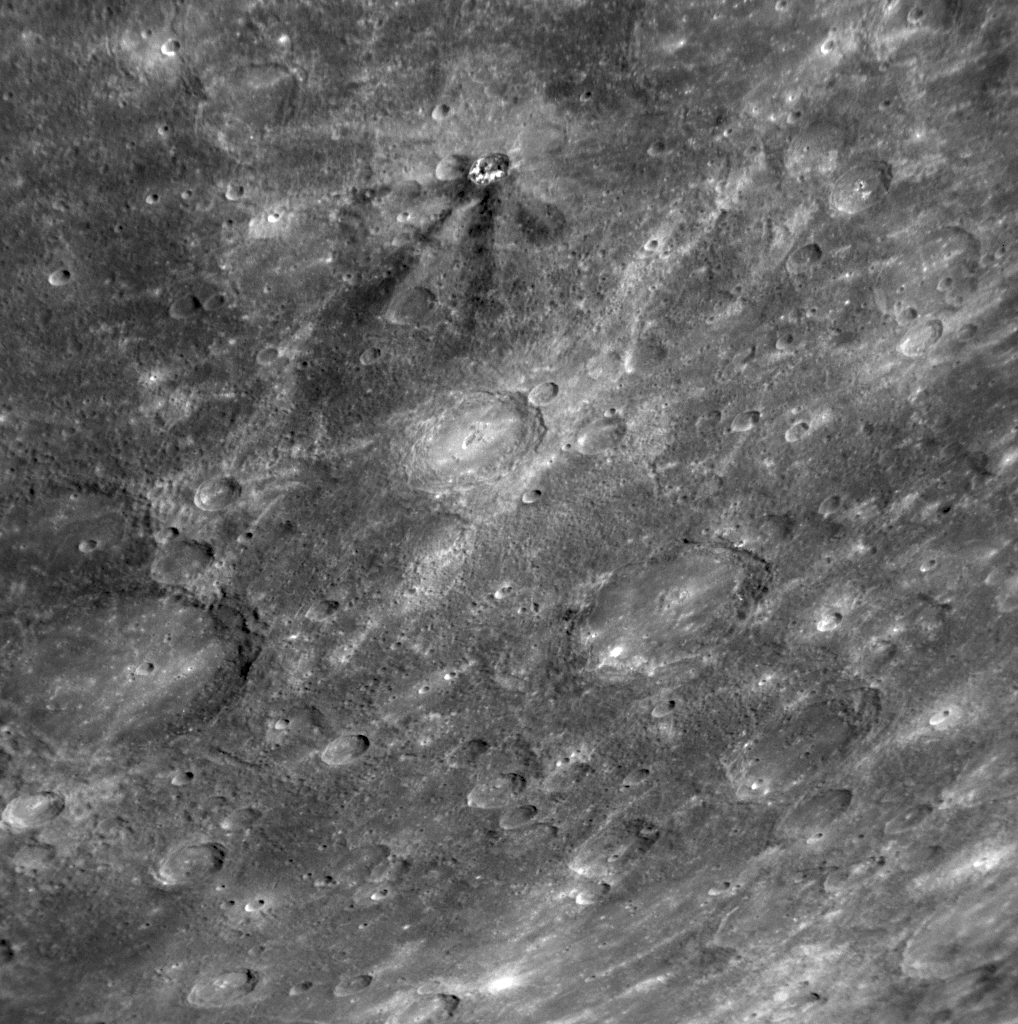

Dark Rays on Mercury

When a meteoroid strikes the surface of a planet, material from the surface is ejected outward at high velocity, often creating rays that extend over distances far greater than the size of the crater formed by the impact. During MESSENGER’s second Mercury flyby, MDIS captured images of impressive rays on Mercury, such as the ejecta prominent around Kuiper crater (PIA11355) and the extensive ray system associated with a newly imaged crater in Mercury’s northern latitudes (PIA11356). In both of those examples, the rays appear bright, which is characteristic of freshly pulverized rock and indicates that the rays are younger than much of Mercury’s surface. In contrast, in the upper portion of this NAC image, a set of dark rays is seen emerging from a small crater. Dark rays are rare on Mercury, but other occurrences have been identified, such as at Mozart crater (PIA11024) imaged during MESSENGER’s first Mercury flyby). Mozart crater is interpreted to have excavated dark material from depth during the impact event, creating dark streamers. The dark rays from the crater shown here may have a similar origin, and color imaging from the Wide Angle Camera (WAC) gathered during the flyby is being used to explore the nature of these unusual dark rays further.

Date Acquired: October 6, 2008
Image Mission Elapsed Time (MET): 131773885
Instrument: Narrow Angle Camera (NAC) of the Mercury Dual Imaging System (MDIS)
Resolution: 520 meters/pixel (0.32 miles/pixel)
Scale: The top of this image is about 530 kilometers across (330 miles)
Spacecraft Altitude: 20,000 kilometers (12,000 miles)

These images are from MESSENGER, a NASA Discovery mission to conduct the first orbital study of the innermost planet, Mercury. For information regarding the use of images, see the MESSENGER image use policy.

Credit: NASA/Johns Hopkins University Applied Physics Laboratory/Carnegie Institution of Washington